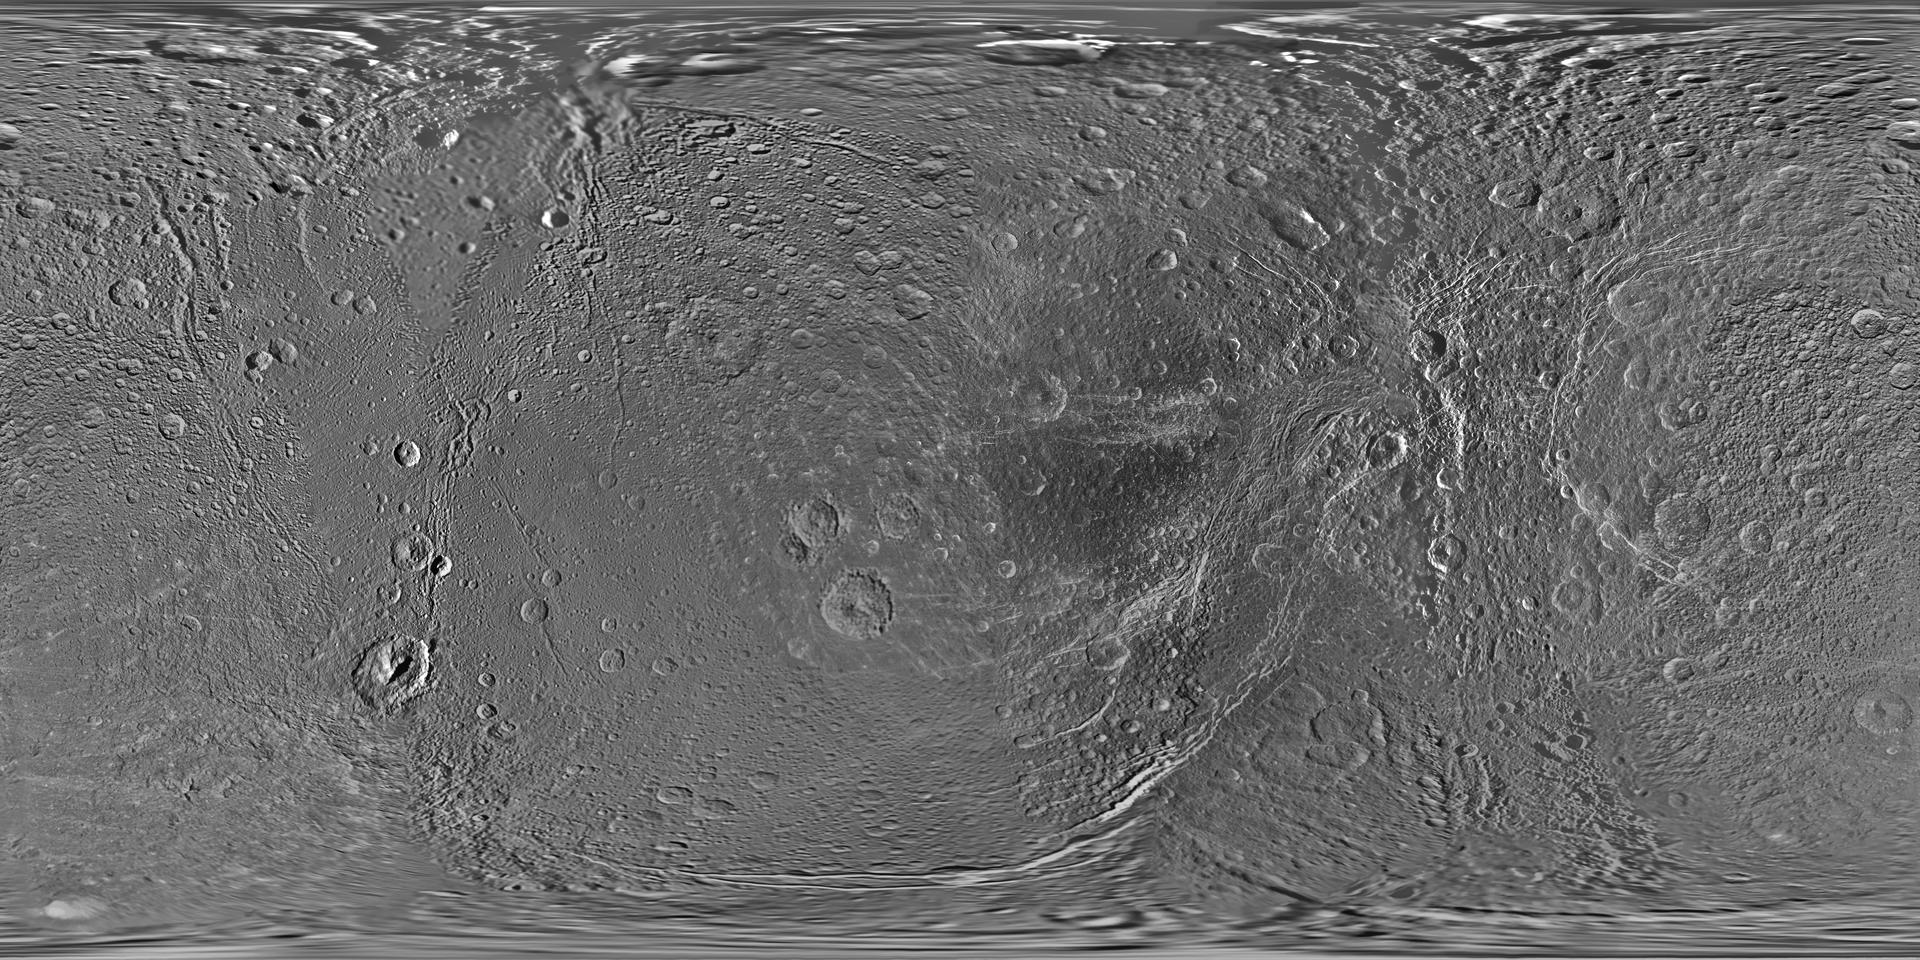

Map of Dione – October 2010

Annotated image

This global map of Saturn’s moon Dione was created using images taken during flybys by NASA’s Cassini spacecraft. Images from NASA’s Voyager mission fill the gaps in Cassini’s coverage.

An extensive system of bright ice cliffs created by tectonic fractures adorns the moon’s trailing hemisphere, which is centered on 270 degrees west.

The map is a simple cylindrical (equidistant) projection and has a scale of 153 meters (500 feet) per pixel at the equator. The resolution of the map is 64 pixels per degree. The mean radius of Dione used for projection of this map is 563 kilometers (350 miles).

This map is an update to the version released in February 2010 (see PIA12577). The title of that older version (“Map of Dione – February 2010”) denotes the month the map was released, not when the data in the map were collected. The title of this new version reflects when the most recent data used in the map were captured.

The newest data were used to improve coverage across the whole north polar region. Moving south from the north polar region, coverage is improved all the way down to about 45 degrees south latitude in the area between the leading hemisphere and the anti-Saturn side of the moon from about 95 degrees west longitude to 135 degrees west longitude. Even farther south, new coverage on the trailing hemisphere reaches to about 65 degrees south latitude from about 220 degrees west longitude to 360 degrees west longitude.

Like other recent Dione global maps, this map has been shifted west by 0.6 degrees of longitude, compared to the 2006 version of the map (PIA08341), in order to conform to the International Astronomical Union longitude system convention for Dione.

The Cassini-Huygens mission is a cooperative project of NASA, the European Space Agency and the Italian Space Agency. The Jet Propulsion Laboratory, a division of the California Institute of Technology in Pasadena, manages the mission for NASA’s Science Mission Directorate, Washington, D.C. The Cassini orbiter and its two onboard cameras were designed, developed and assembled at JPL. The imaging operations center is based at the Space Science Institute in Boulder, Colo.

Credit: NASA/JPL/Space Science Institute